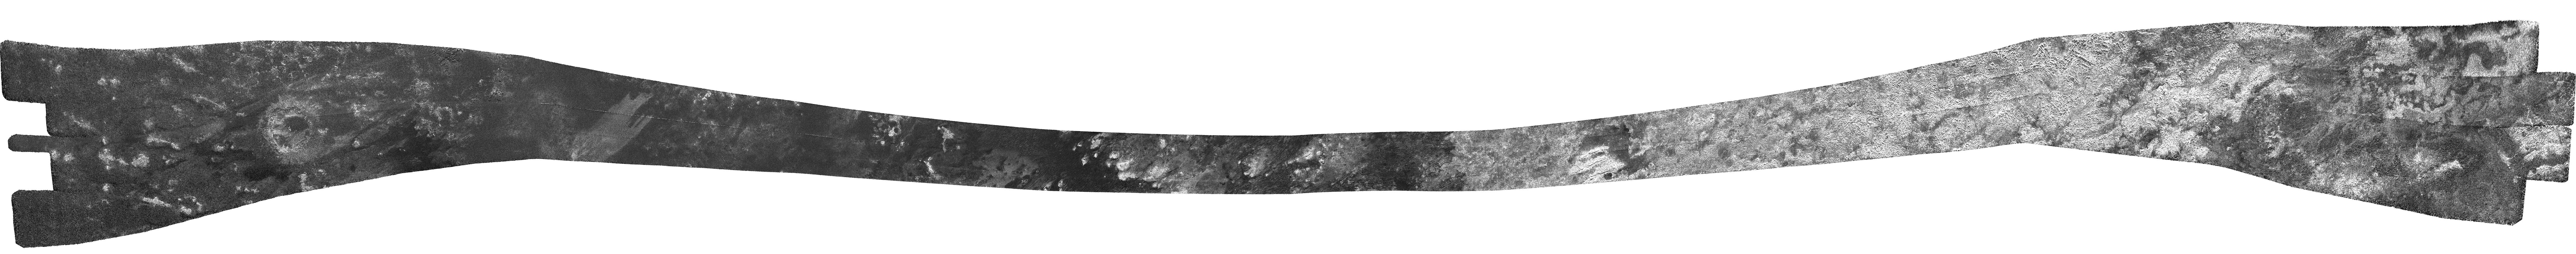

Dunes, Tectonics and Possible Ice Volcanoes on Titan

The bright landmass of an enigmatic area known as Xanadu and the intriguing lobed shapes of the Hotei Regio area are visible at the right and far right, respectively, in this radar image of Saturn’s moon Titan obtained by NASA’s Cassini spacecraft. The annotated version shows Xanadu in the yellow box and Hotei in the blue box. In this radar image, which pans across the low latitudes of Titan, objects appear bright when they are tilted toward the spacecraft or have rough surfaces. Past Cassini measurements have revealed that Xanadu is flat, with scientists suggesting that it has been shaped by tectonic forces. These forces are on display at three parallel ridges, which appear as three thin, squiggly lines framed by bright white stripes just right of the middle of this image, near the bottom of the swath. The annotated image shows the area in a red box. (For a closer view, see PIA10654).

The rounded forms of the Hotei region at the far right have been interpreted as possible flows of an ice-spewing cryovolcano. Scientists have proposed that these flows could be ammonia-water slurries that cover parts of the surface. (See PIA11702 and PIA11701). The intersection of this image with a previous scene (PIA11831) at different observation angles has made possible the construction of a stereo terrain model (PIA11831), revealing the 3-D shape of the lobes. The forms are typically 100 to 200 meters (330 to 670 feet) in thickness.

The left-hand side of this image shows the dark plains making up much of Titan’s low-to-mid latitude surface. Brighter outcrops of bedrock break up the darker terrain. Toward the middle, complex wind-shaped dunes become apparent, in places halting at or wrapping around high-standing bright materials. The dunes are highlighted in a green box.

The image swath was obtained by Cassini’s radar instrument on May 12, 2008. It runs from west (left) to east (right). The area covered lies just to the north of, and in one place intersects, the coverage of a previous radar image (PIA11822), revealing more of Titan’s low latitudes on the side that faces away from Saturn. Toward the center, features as small as about 300 meters (1,000 feet) can be observed.

This swath maps terrain from about 25 degrees south latitude, 215 degrees west longitude to 30 degrees south latitude, 75 degrees west longitude, in a broad arc covering 6,500 kilometers (about 4,000 miles), and about 150 kilometers (95 miles) at the narrowest point. Illumination is from the north (top). The joints between individual radar beams are visible as long, straight lines that run across parts of the swath. They are not features on the Titan surface.

A contextual image (see above) shows where the footprint is on a cylindrical projection map of the entirety of Titan. Vertical lines for longitude and horizontal lines for latitude are spaced about 30 degrees apart.

The Cassini-Huygens mission is a cooperative project of NASA, the European Space Agency and the Italian Space Agency. NASA’s Jet Propulsion Laboratory, a division of the California Institute of Technology in Pasadena, manages the mission for NASA’s Science Mission Directorate, Washington, D.C. The Cassini orbiter was designed, developed and assembled at JPL. The radar instrument was built by JPL and the Italian Space Agency, working with team members from the United States and several European countries.

Credit: NASA/JPL-Caltech/ASI